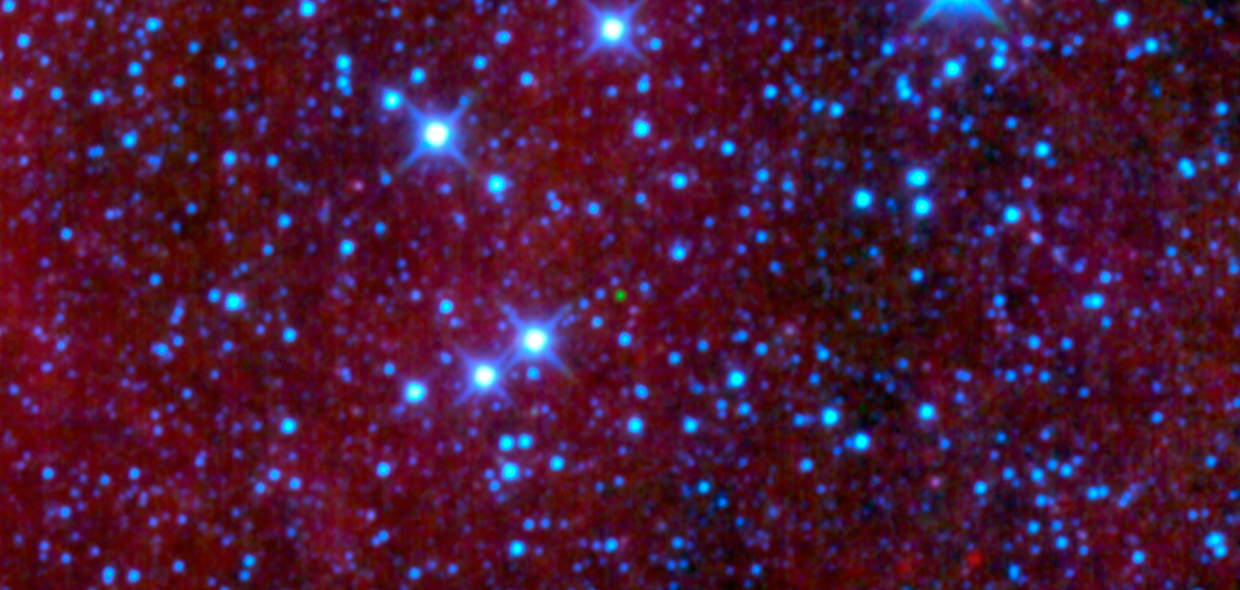

Collecting Brown Dwarfs in the Night Sky

That green dot in the middle of this image might look like an emerald amidst glittering diamonds, but it is actually a dim star belonging to a class called brown dwarfs. This particular object, named “WISEPC J045853.90+643451.9” after its location in the sky, is the first ultra-cool brown dwarf discovered by NASA’s Wide-field Infrared Survey Explorer, or WISE. WISE is scanning the skies in infrared light, picking up the signatures of all sort of cosmic gems, including brown dwarfs.

The mission’s infrared vision makes it particularly good at picking brown dwarfs out of a starry sky. This view shows three of WISE’s four infrared channels, color-coded blue, green and red, with blue showing the shortest wavelengths of infrared light and red, the longest. The methane in the atmospheres of brown dwarfs absorbs this color-coded blue light, and the objects themselves are too faint to give off a lot of the red light. That leaves green. As can be seen in this picture, the little green dot of a brown dwarf stands out against the sparkly, hotter blue stars.

The brown dwarf is located 18 to 30 light-years away in the northern constellation of Camelopardalis, or the giraffe; in fact, the brown dwarf is positioned right on the neck of the giraffe, adorning it like an emerald necklace. This is one of the coolest brown dwarfs known, with a temperature of roughly 600 Kelvin, or 620 degrees Fahrenheit.

JPL manages the Wide-field Infrared Survey Explorer for NASA’s Science Mission Directorate, Washington. The principal investigator, Edward Wright, is at UCLA. The mission was competitively selected under NASA’s Explorers Program managed by the Goddard Space Flight Center, Greenbelt, Md. The science instrument was built by the Space Dynamics Laboratory, Logan, Utah, and the spacecraft was built by Ball Aerospace & Technologies Corp., Boulder, Colo. Science operations and data processing take place at the Infrared Processing and Analysis Center at the California Institute of Technology in Pasadena. Caltech manages JPL for NASA.

Credit: NASA/JPL-Caltech/UCLA